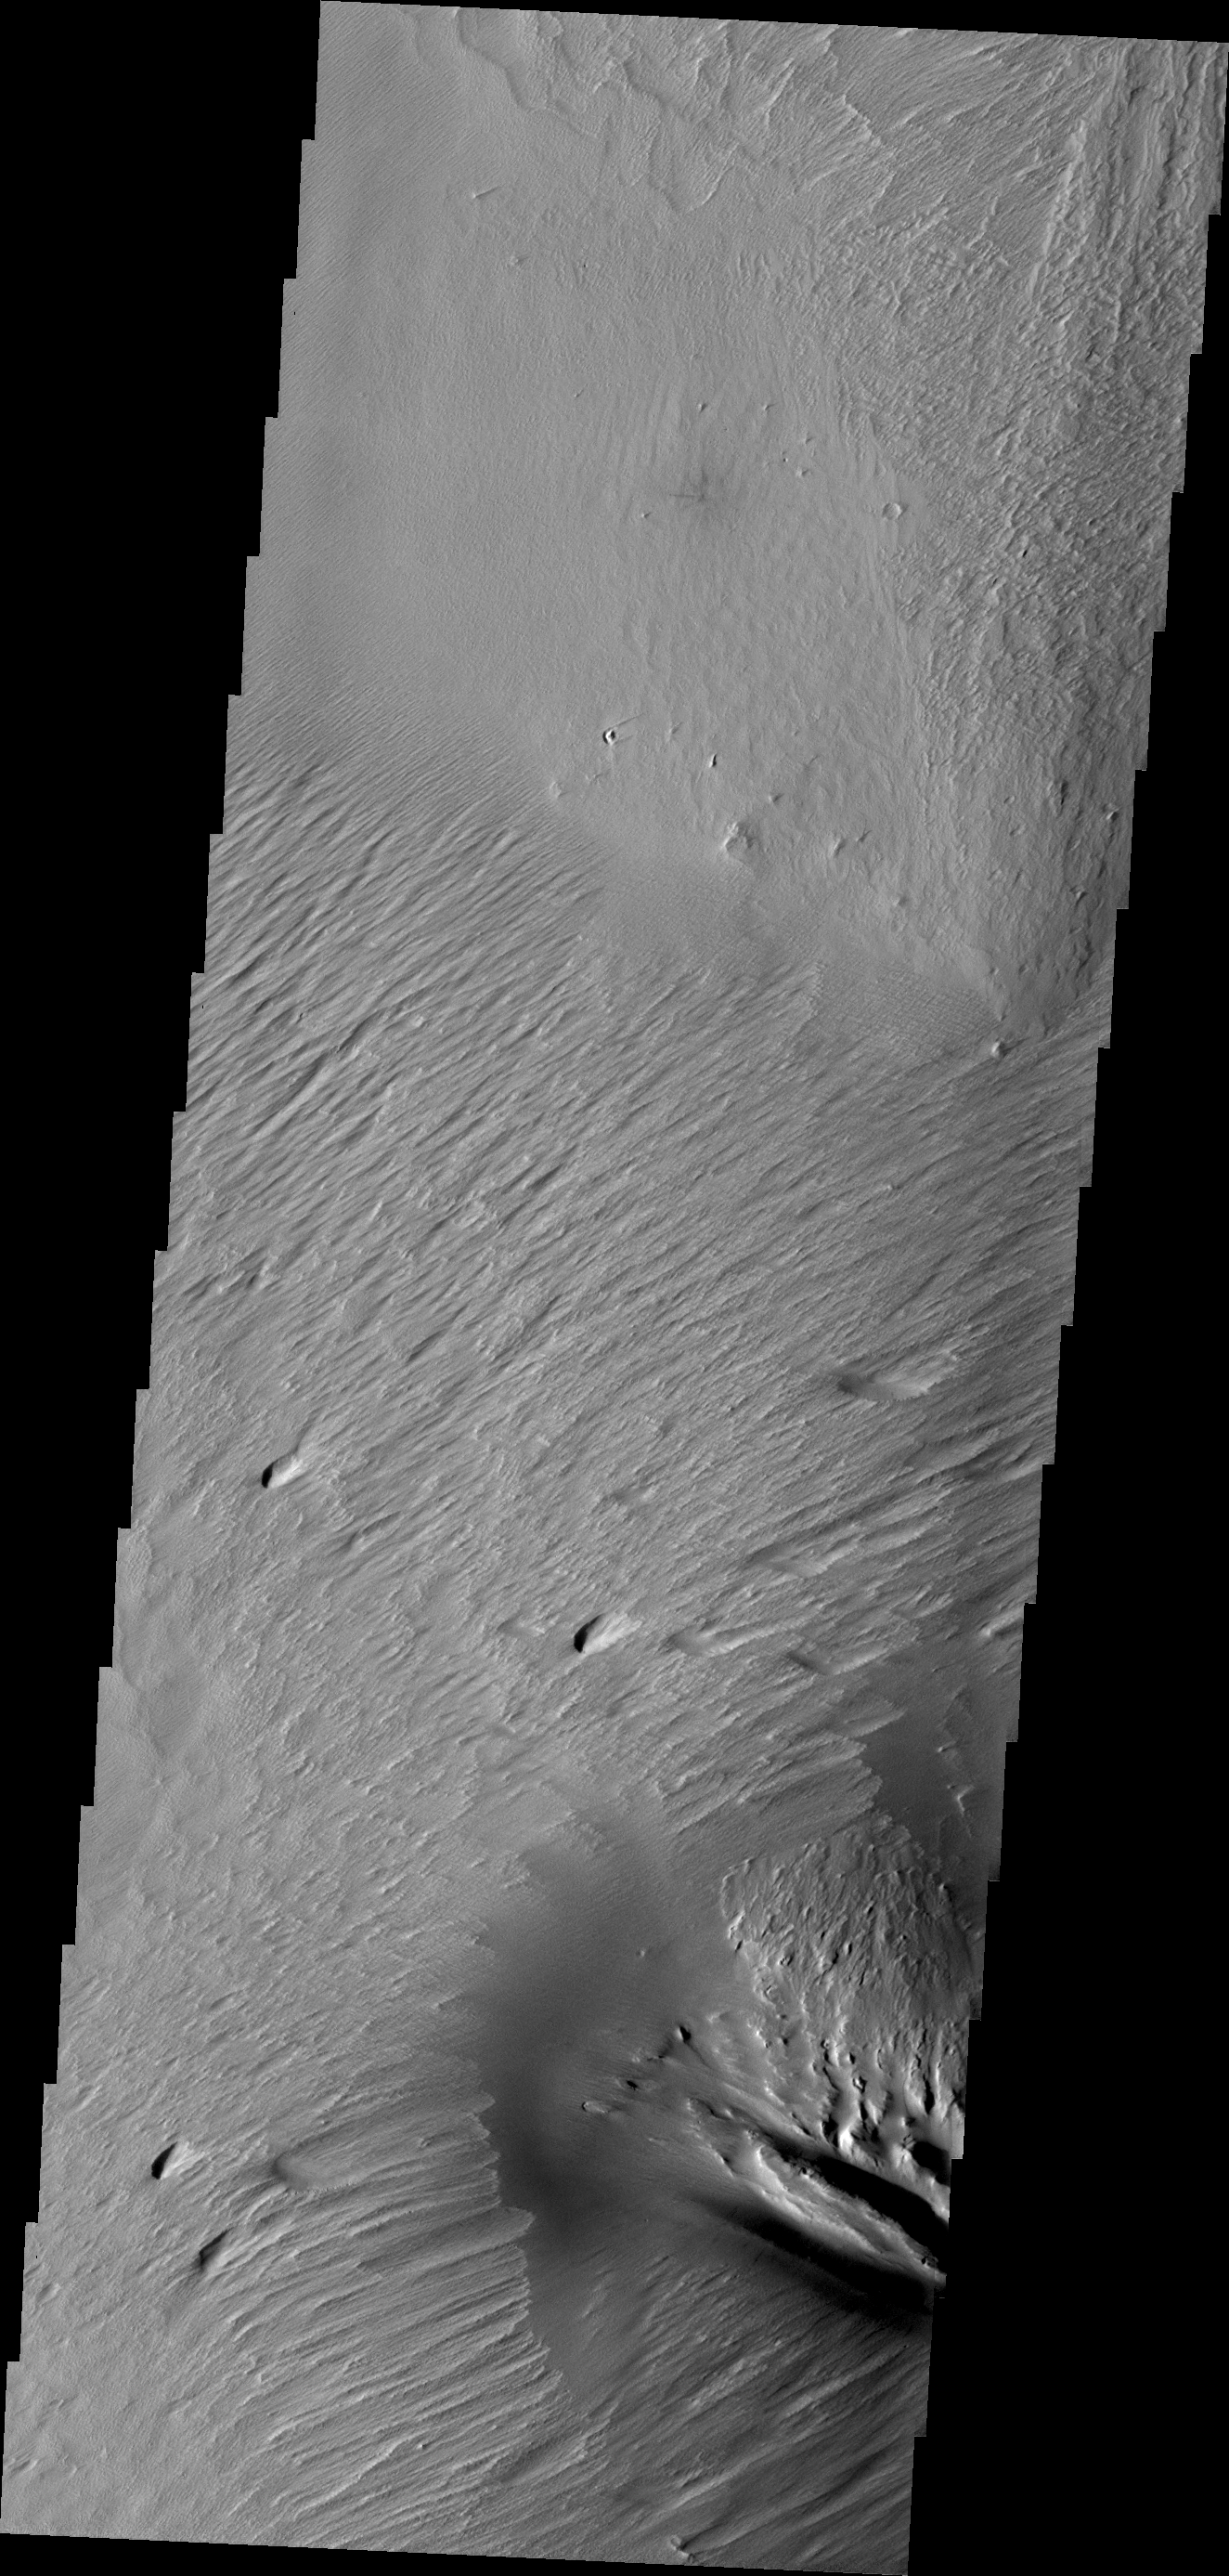

Wind Erosion

Constant sand-blasting by the winds on Mars have eroded and sculpted the surface in the equatorial region around Medusae Fossae.

Credit: NASA/JPL/ASU